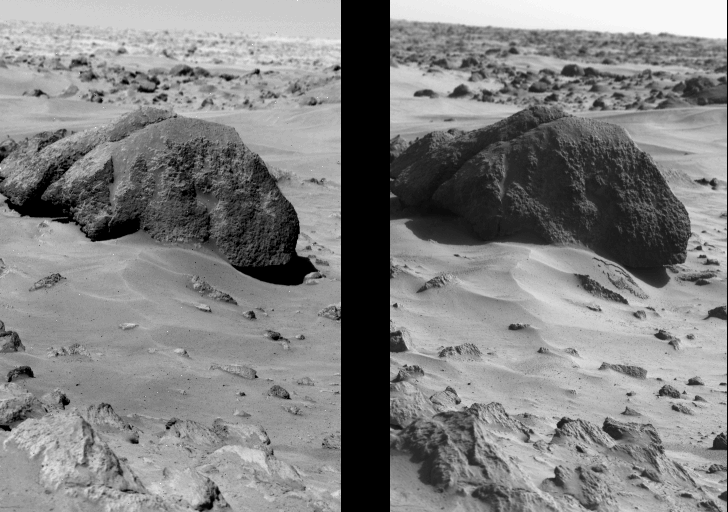

Boulder ‘Big Joe’ And Surface Changes On Mars

This pair of pictures from Viking Lander 1 at Mars’ Chryse Planitia shows the only unequivocal change in the Martian surface seen by either lander. Both images show the one-meter (3-foot) high boulder nicknamed ‘Big Joe.’ Just to the lower right of the rock (right photo) is a small-scale slump feature. The picture at left shows a smooth, dust-covered slope; in the picture at right the top surface layer can be seen to have slipped downslope. The event occurred sometime between Oct. 4, 1976, and Jan 24, 1977. (Pictures taken before Oct. 4 do not show the slump; the first picture in which it appears was taken Jan. 24.) The surface layer, between one-half and one centimeter (one-fifth to one-third inch) thick, is apparently less cohesive than the underlying material. The layer that slipped formed a 30-centimeter-long (11.8-inch) ‘tongue’ of soil and a patch of exposed underlying material. The triggering mechanism for the event is unknown, but could have been temperature variations, wind gusts, a seismic event, or perhaps the lander’s touchdown on July 20, 1976.

Credit: NASA/JPL